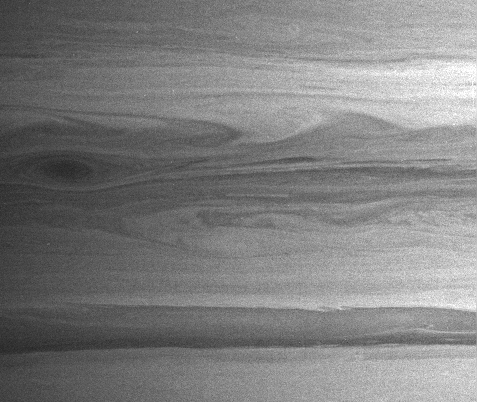

Fluid Flow

A great dark storm stares out from Saturn in this Cassini image, showing how beautiful and intricate the planet’s atmosphere can be. Turbulent areas represent the boundaries between air masses moving at different velocities.

The image was taken with the Cassini spacecraft narrow-angle camera on Feb. 6, 2005, at a distance of approximately 3.3 million kilometers (2.1 million miles) from Saturn through a filter sensitive to wavelengths of infrared light centered at 889 nanometers. The image scale is 39 kilometers (24 miles) per pixel.

The Cassini-Huygens mission is a cooperative project of NASA, the European Space Agency and the Italian Space Agency. The Jet Propulsion Laboratory, a division of the California Institute of Technology in Pasadena, manages the mission for NASA’s Science Mission Directorate, Washington, D.C. The Cassini orbiter and its two onboard cameras were designed, developed and assembled at JPL. The imaging team is based at the Space Science Institute, Boulder, Colo.

Credit: NASA/JPL/Space Science Institute